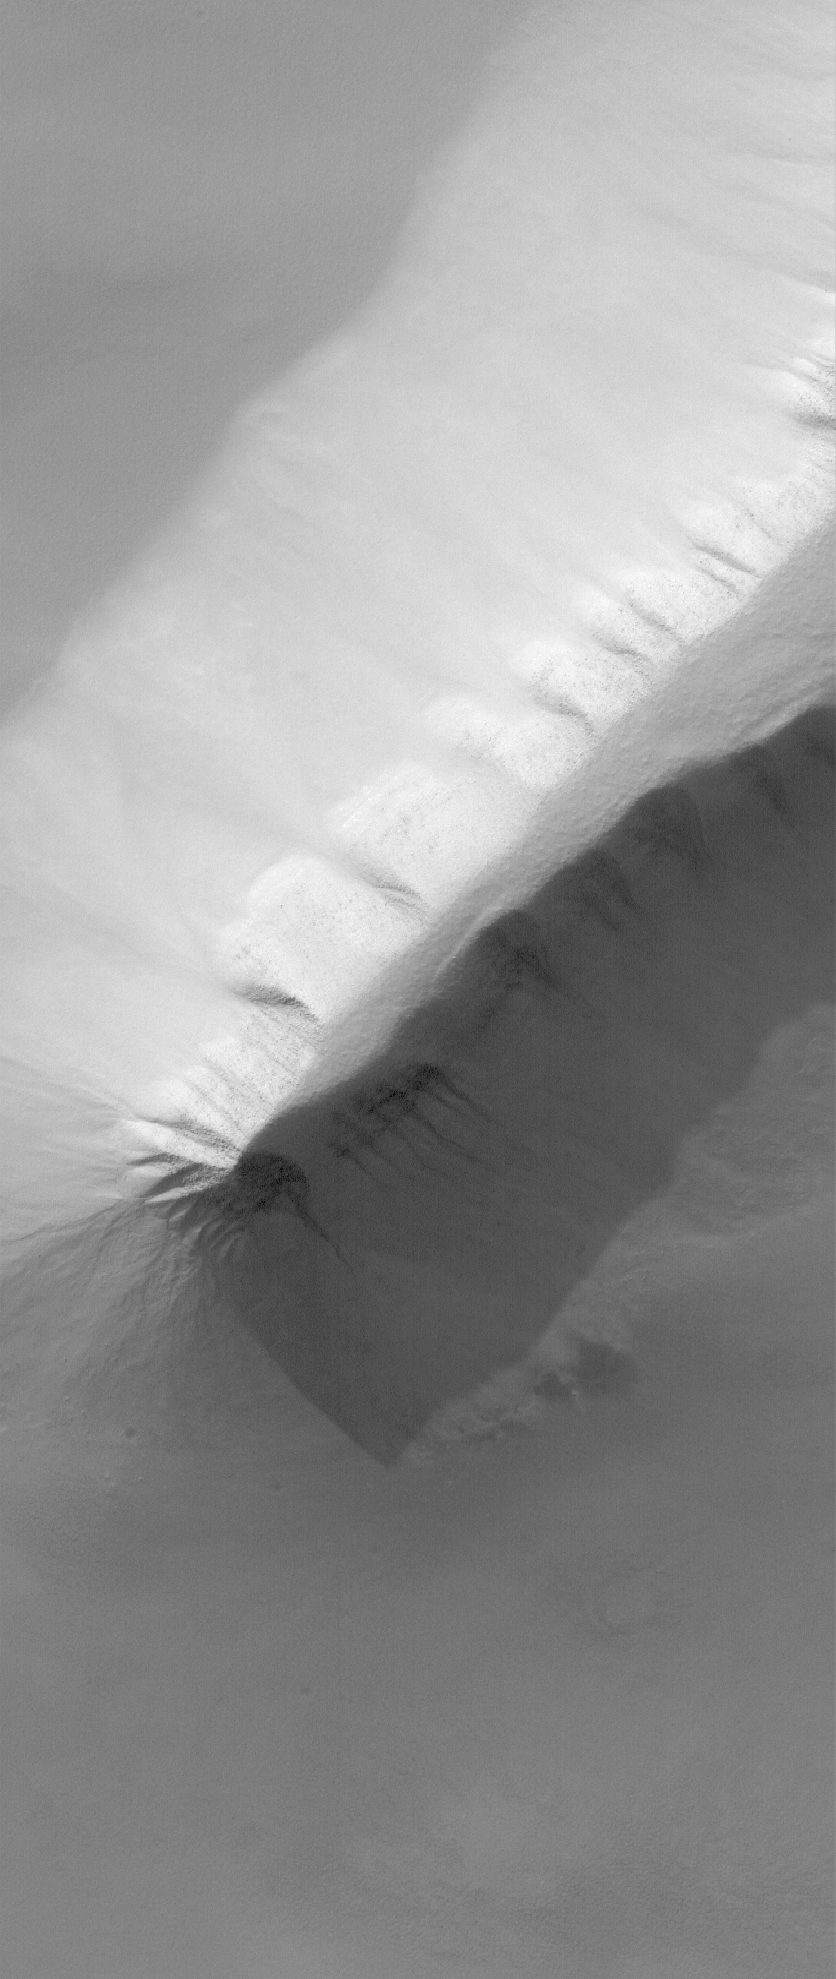

Sisyphi Spine

26 June 2006
This Mars Global Surveyor (MGS) Mars Orbiter Camera (MOC) image shows a spine of material exposed in the Sisyphi Planum region of Mars. Gullies can be seen on the deeply-shadowed ridge slope. Mass movement (landsliding) has contributed to the erosion of this ridge and the creation of the apron of talus that surrounds it.

Location near: 70.7°S, 357.0°W
Image width: ~3 km (~1.9 mi)
Illumination from: upper left
Season: Southern Summer

Credit: NASA/JPL/Malin Space Science Systems